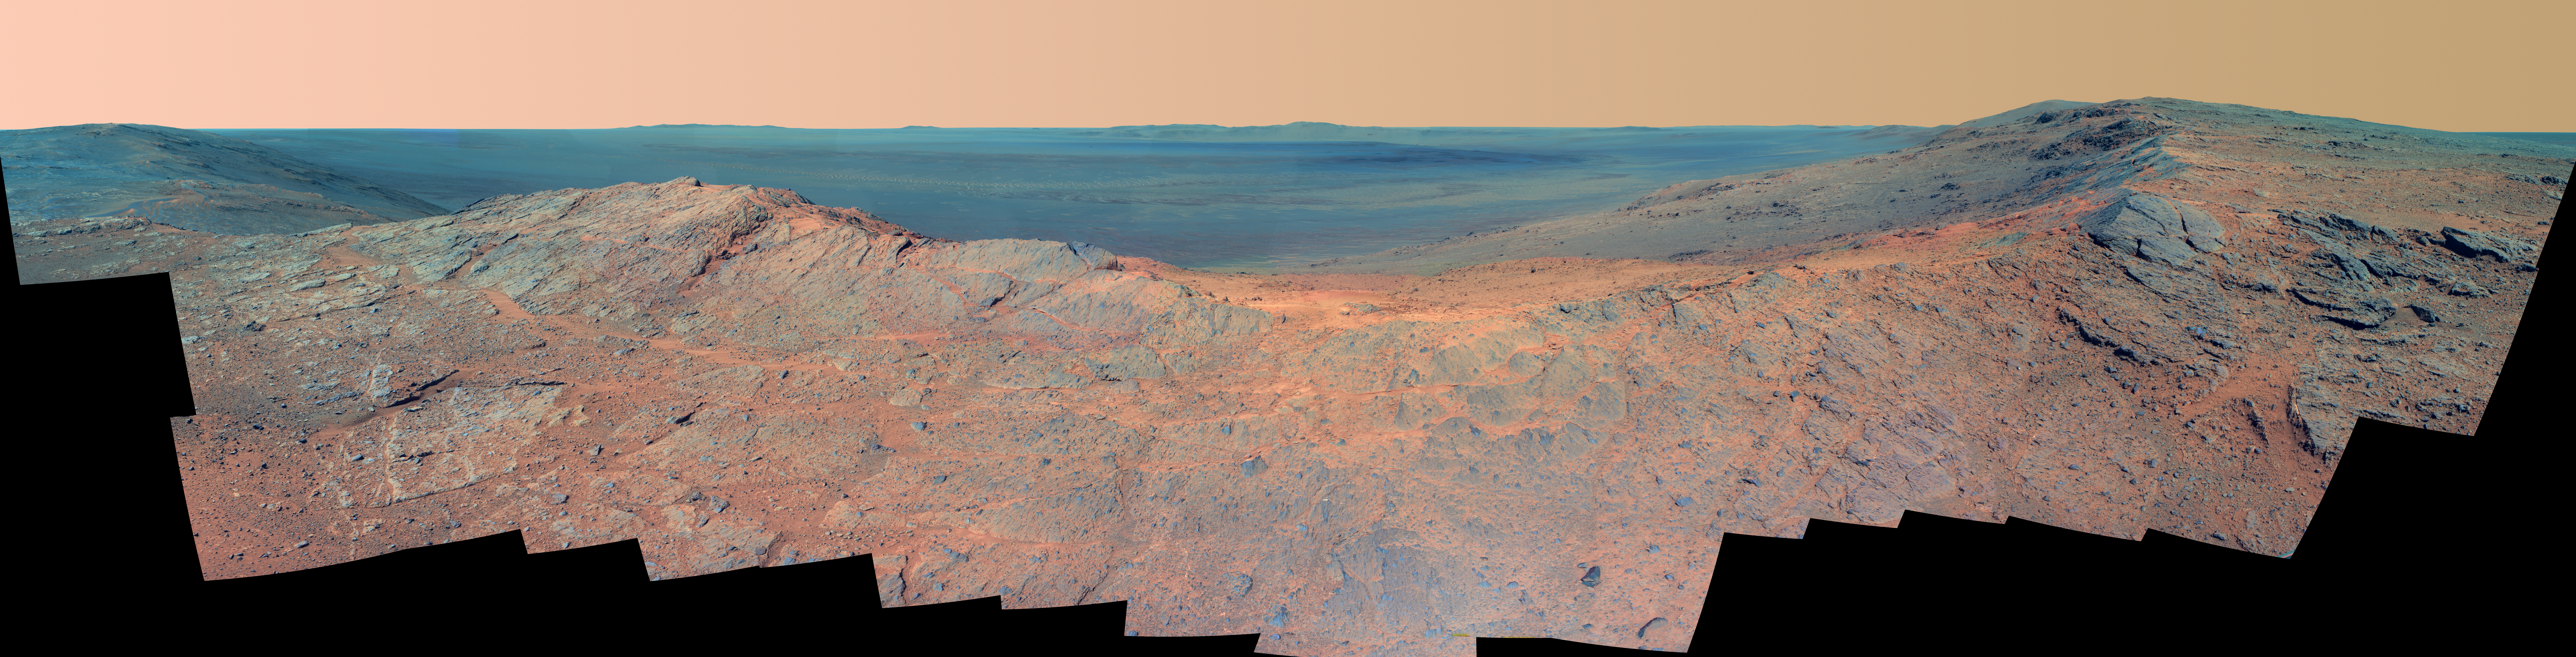

‘Pillinger Point’ Overlooking Endeavour Crater on Mars (False Color)

This scene from the panoramic camera (Pancam) of NASA’s Mars Exploration Rover Opportunity catches “Pillinger Point,” on the western rim of Endeavour Crater, in the foreground. It is presented in false color to make differences in surface materials more easily visible.

The eastern rim of the crater is on the distant horizon. Endeavour Crater is 14 miles (22 kilometers) in diameter.

The vista spans from north-northwest, at the left, to south-southwest, at the right. It combines several Pancam exposures taken on the 3,663rd Martian day, or sol, of Opportunity’s work on Mars (May 14, 2014). The exposures were taken through three of the Pancam’s color filters, centered on wavelengths of 753 nanometers (near-infrared), 535 nanometers (green) and 432 nanometers (violet).

Opportunity’s international science team chose Pillinger Point as the informal name for this ridge as a tribute to Colin Pillinger (1943-2014). Pillinger was the British principal investigator for the Beagle 2 project, which attempted to set a lander on Mars a few weeks before Opportunity’s January 2004 landing.

The site became a destination for Opportunity to examine because observations from orbit indicated the presence of a clay mineral named montmorillonite, which forms under wet conditions.

JPL manages the Mars Exploration Rover Project for NASA’s Science Mission Directorate in Washington. For more information about Spirit and Opportunity, visit http://marsrovers.jpl.nasa.gov.

Photojournal Note: Also available is the full resolution TIFF file PIA18394_full.tif. This file may be too large to view from a browser; it can be downloaded onto your desktop by right-clicking on the previous link and viewed with image viewing software.

Credit: NASA/JPL-Caltech/Cornell Univ./Arizona State Univ.